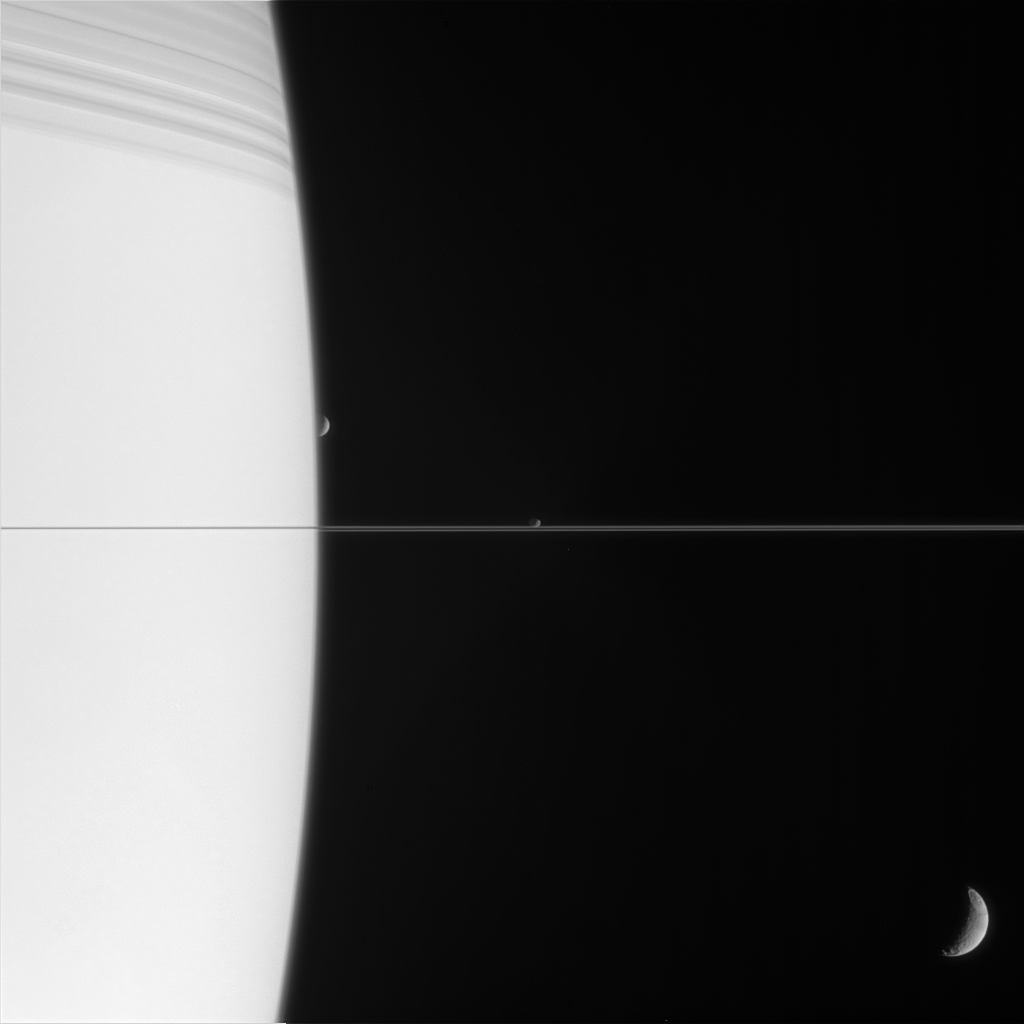

Worlds in Orbit

Three of Saturn’s moons are captured with the planet in this exquisite family portrait. At top, Saturn is bedecked with the shadows of its innermost rings.

Tethys (1,071 kilometers, or 665 miles across) appears at lower right, closest to Cassini. Janus (181 kilometers, or 113 miles across) and Mimas (397 kilometers, or 247 miles across) are on the far side of the immense ringed planet. Mimas is just about to slip behind Saturn.

The image was taken in visible light with the Cassini spacecraft narrow-angle camera on March 13, 2006, at a distance of approximately 2.7 million kilometers (1.6 million miles) from Saturn. The image scale is about 17 kilometers (11 miles) per pixel on Janus and Mimas, and 14 kilometers (9 miles) per pixel on Tethys.

The Cassini-Huygens mission is a cooperative project of NASA, the European Space Agency and the Italian Space Agency. The Jet Propulsion Laboratory, a division of the California Institute of Technology in Pasadena, manages the mission for NASA’s Science Mission Directorate, Washington, D.C. The Cassini orbiter and its two onboard cameras were designed, developed and assembled at JPL. The imaging operations center is based at the Space Science Institute in Boulder, Colo.

Credit: NASA/JPL/Space Science Institute